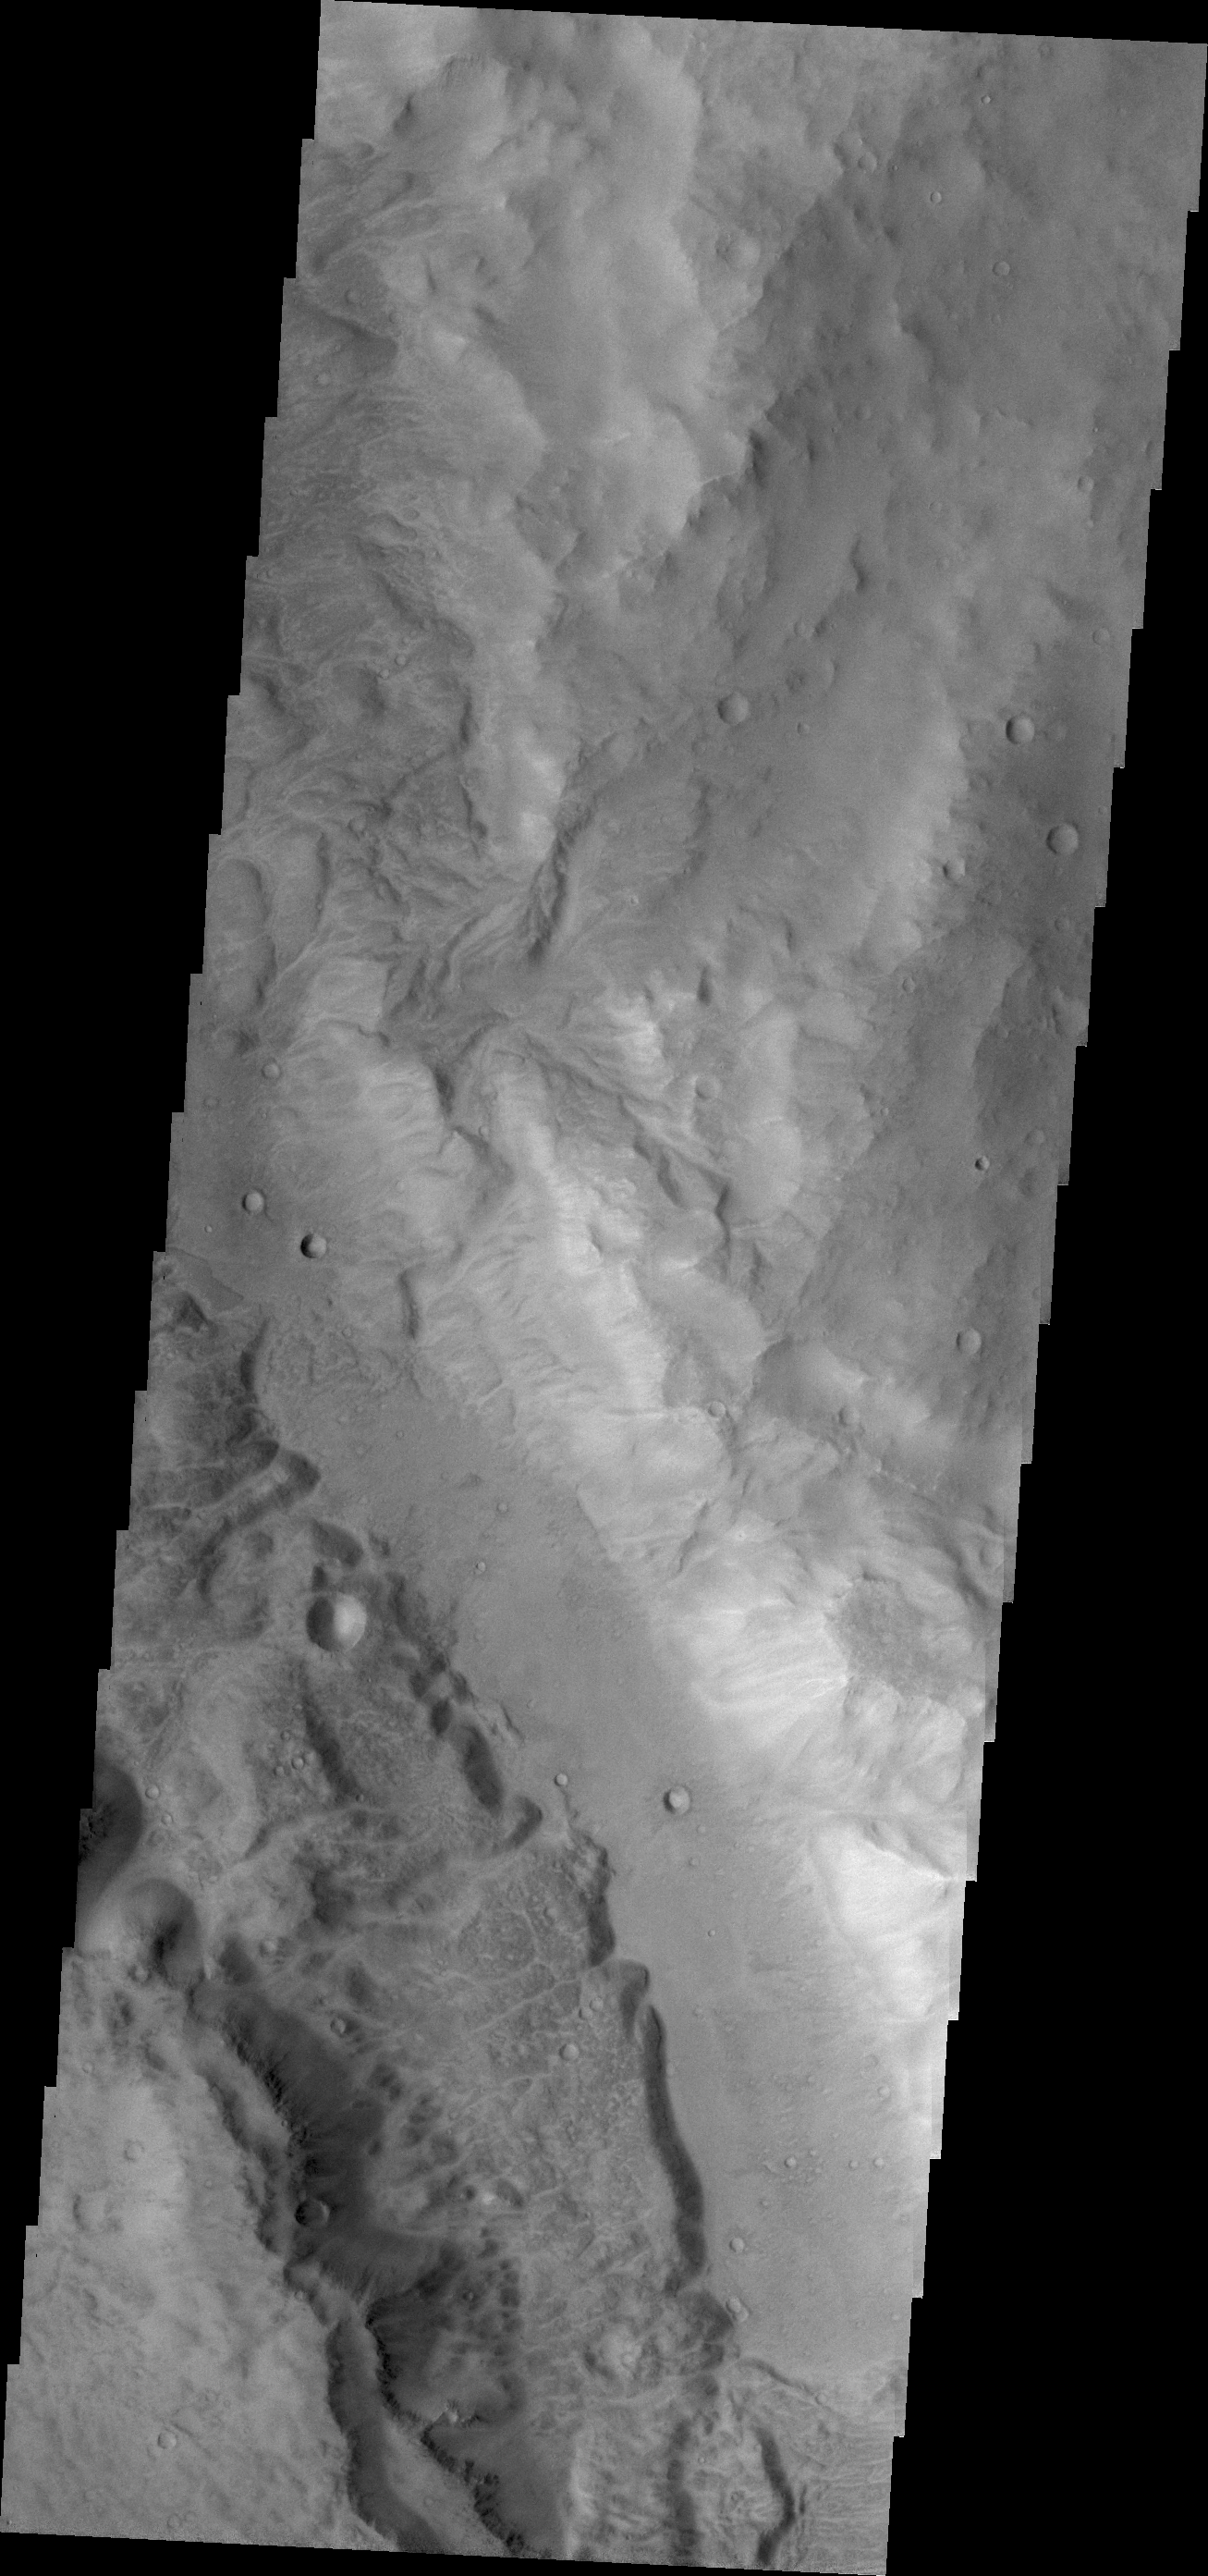

Ma’adim Vallis

Today’s VIS image shows a small portion of Ma’adim Vallis. This channel intersects Gusev Crater, home of the Spirit Rover.

Credit: NASA/JPL/ASU